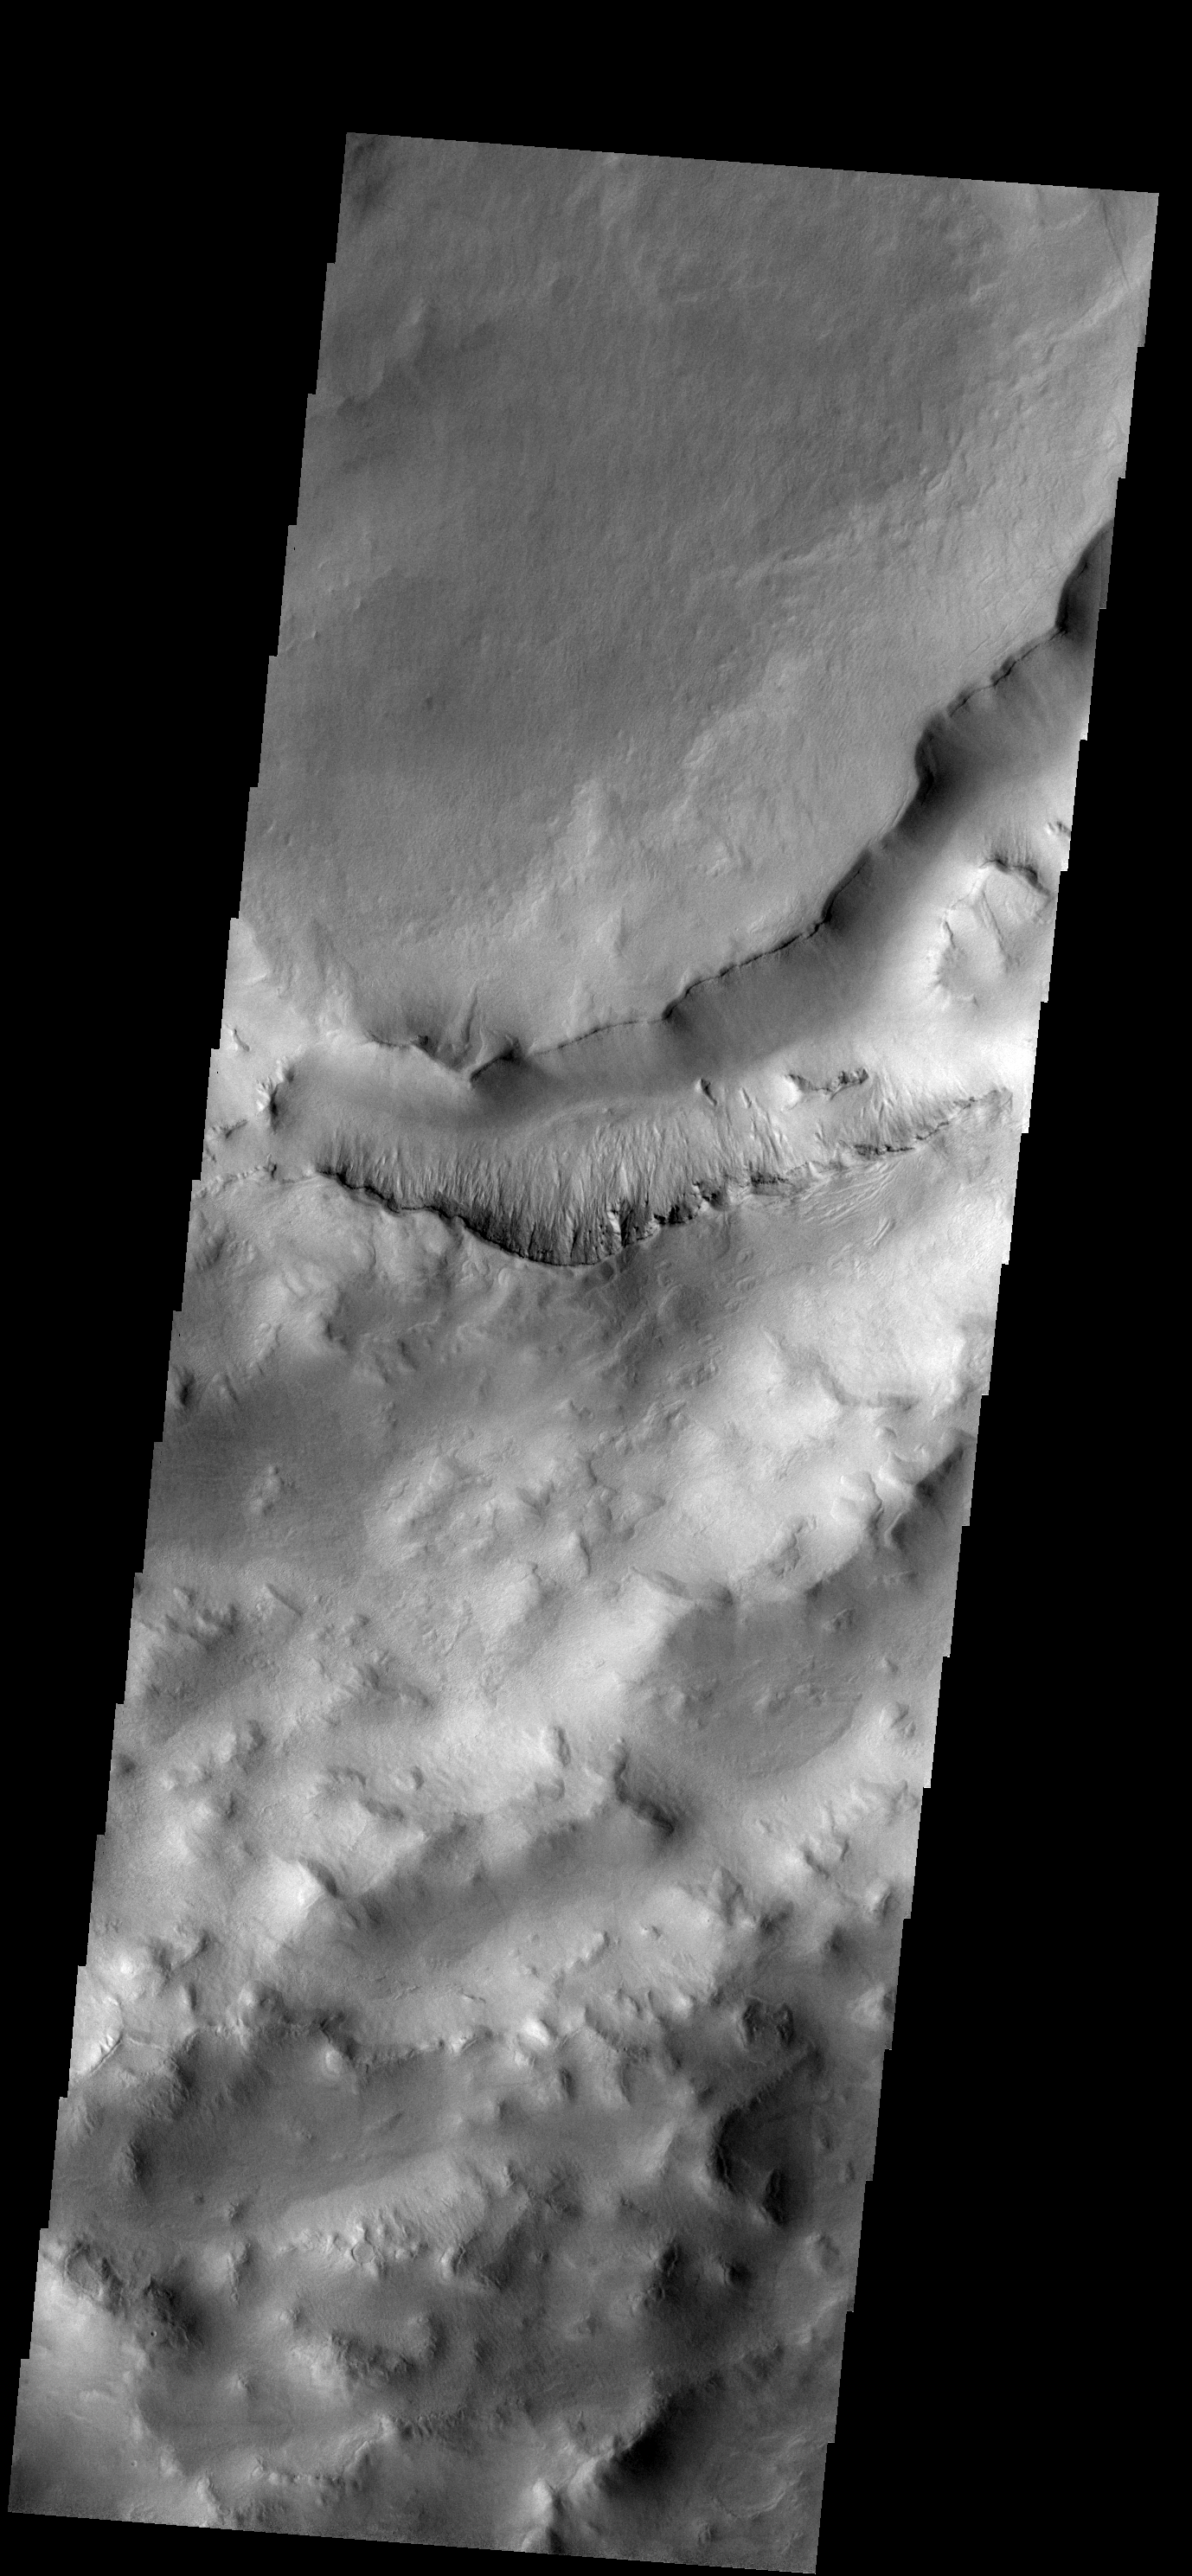

Maunder Crater

One of the most interesting features of Maunder Crater is the large trough seen in this image. The crater rim is in the bottom portion of the image and the floor is to the top of the image. The floor of Maunder Crater has been filled by a significant amount of material. At some time after the filling event, the large trough developed. How and why the trough came to be is unknown.

Image information: VIS instrument. Latitude -50.1N, Longitude 2.1E. 17 meter/pixel resolution.

Please see the THEMIS Data Citation Note for details on crediting THEMIS images.

Note: this THEMIS visual image has not been radiometrically nor geometrically calibrated for this preliminary release. An empirical correction has been performed to remove instrumental effects. A linear shift has been applied in the cross-track and down-track direction to approximate spacecraft and planetary motion. Fully calibrated and geometrically projected images will be released through the Planetary Data System in accordance with Project policies at a later time.

NASA’s Jet Propulsion Laboratory manages the 2001 Mars Odyssey mission for NASA’s Office of Space Science, Washington, D.C. The Thermal Emission Imaging System (THEMIS) was developed by Arizona State University, Tempe, in collaboration with Raytheon Santa Barbara Remote Sensing. The THEMIS investigation is led by Dr. Philip Christensen at Arizona State University. Lockheed Martin Astronautics, Denver, is the prime contractor for the Odyssey project, and developed and built the orbiter. Mission operations are conducted jointly from Lockheed Martin and from JPL, a division of the California Institute of Technology in Pasadena.

Credit: NASA/JPL/ASU